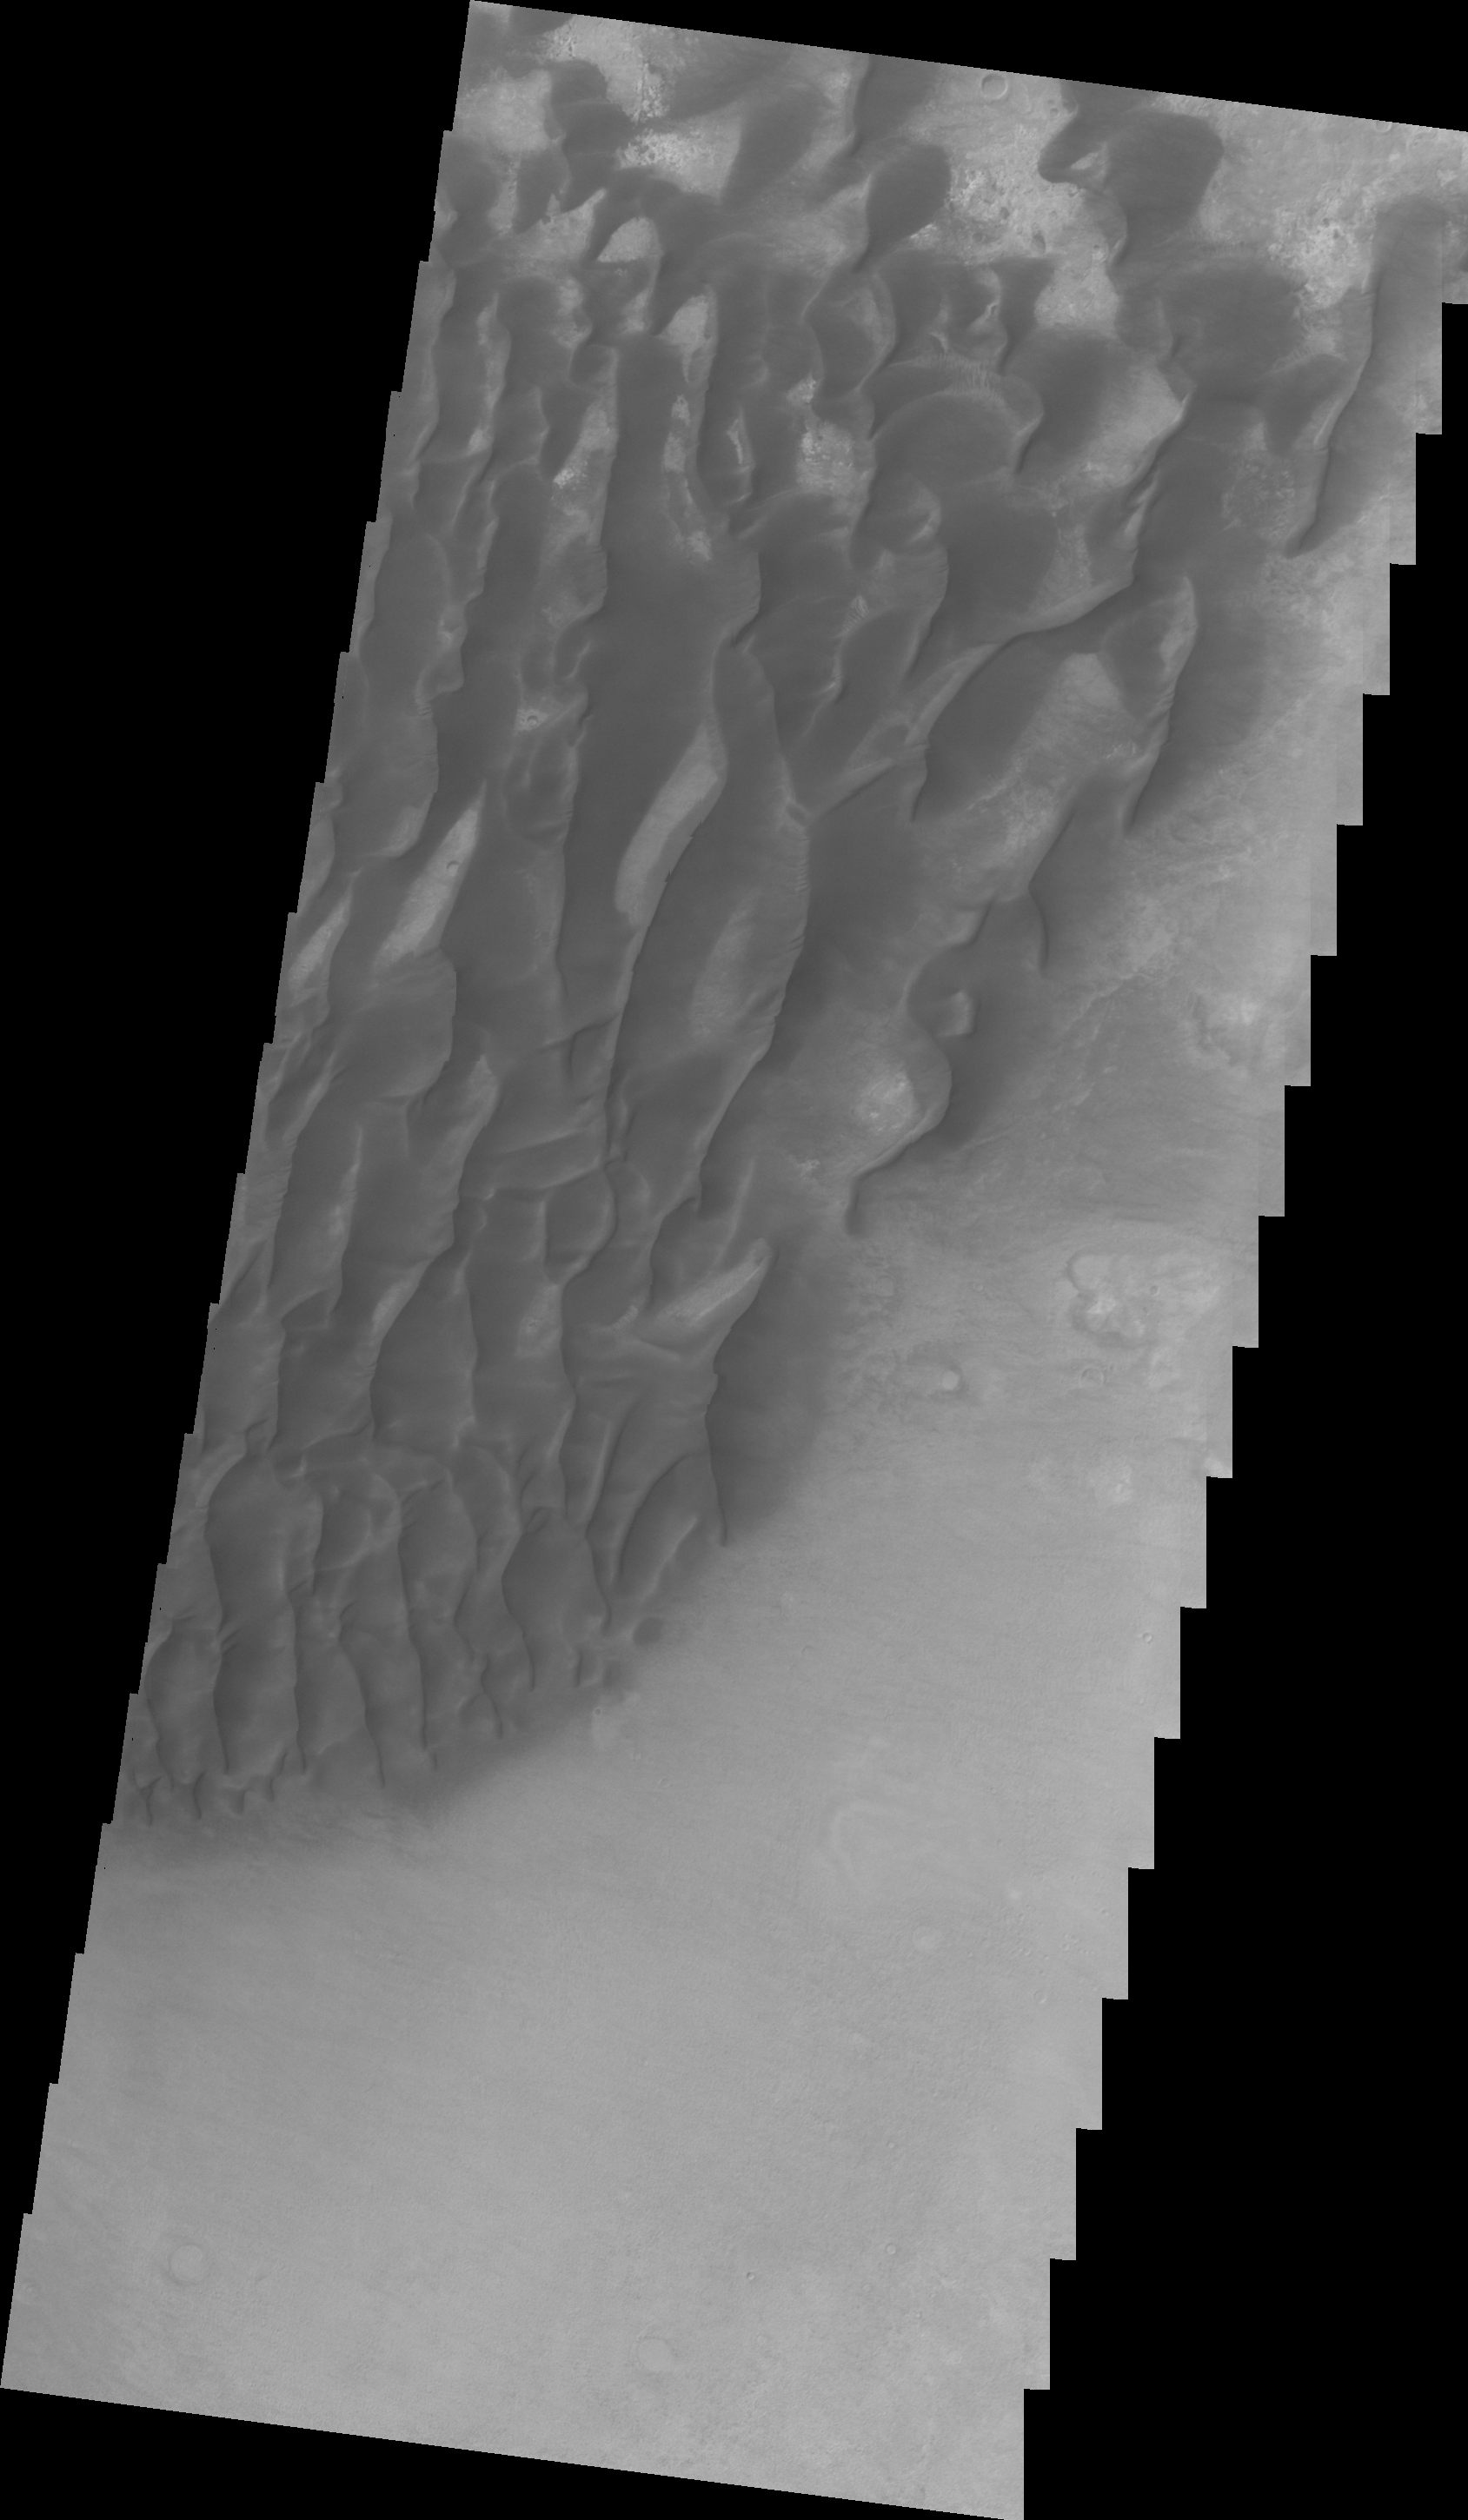

Kaiser Crater Dunes (VIS)

This VIS image was collected at the same time as yesterday’s IR image of Kaiser Crater. The floor of the crater is visible between the dunes.

Image information: VIS instrument. Latitude -47.1N, Longitude 19.7E. 22 meter/pixel resolution.

Please see the THEMIS Data Citation Note for details on crediting THEMIS images.

Note: this THEMIS visual image has not been radiometrically nor geometrically calibrated for this preliminary release. An empirical correction has been performed to remove instrumental effects. A linear shift has been applied in the cross-track and down-track direction to approximate spacecraft and planetary motion. Fully calibrated and geometrically projected images will be released through the Planetary Data System in accordance with Project policies at a later time.

NASA’s Jet Propulsion Laboratory manages the 2001 Mars Odyssey mission for NASA’s Office of Space Science, Washington, D.C. The Thermal Emission Imaging System (THEMIS) was developed by Arizona State University, Tempe, in collaboration with Raytheon Santa Barbara Remote Sensing. The THEMIS investigation is led by Dr. Philip Christensen at Arizona State University. Lockheed Martin Astronautics, Denver, is the prime contractor for the Odyssey project, and developed and built the orbiter. Mission operations are conducted jointly from Lockheed Martin and from JPL, a division of the California Institute of Technology in Pasadena.

Credit: NASA/JPL/ASU